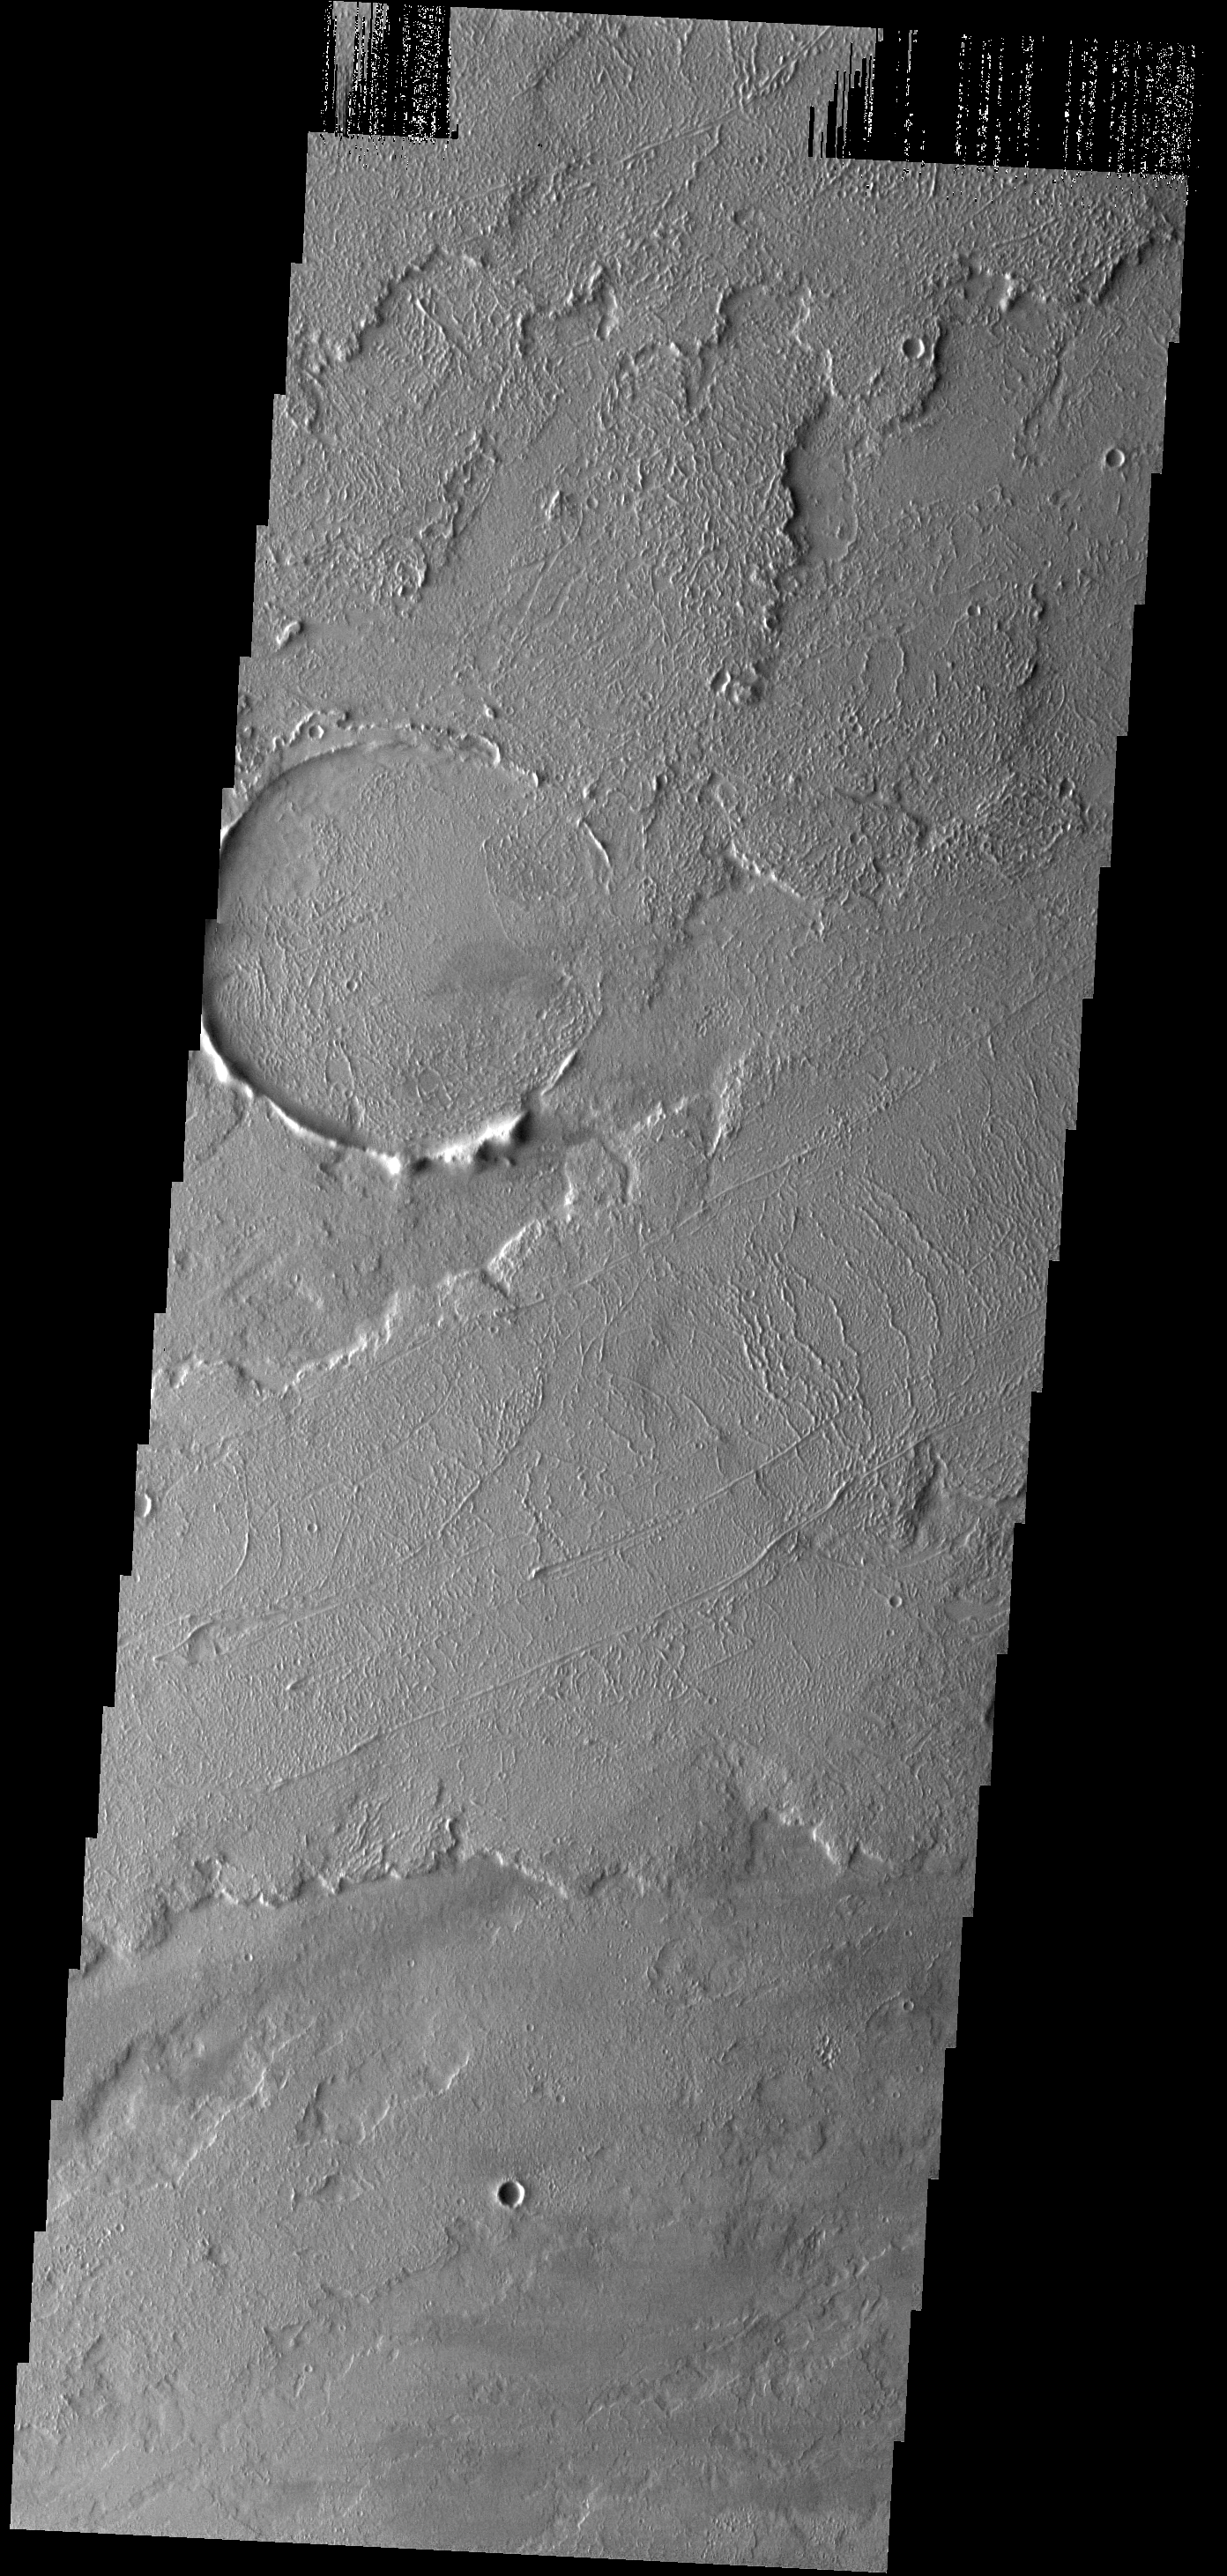

Lava Flows

These lava flows are located to the northeast of Tharsis Tholus.

Image information: VIS instrument. Latitude 17.1N, Longitude 271.5E. 18 meter/pixel resolution.

Please see the THEMIS Data Citation Note for details on crediting THEMIS images.

Note: this THEMIS visual image has not been radiometrically nor geometrically calibrated for this preliminary release. An empirical correction has been performed to remove instrumental effects. A linear shift has been applied in the cross-track and down-track direction to approximate spacecraft and planetary motion. Fully calibrated and geometrically projected images will be released through the Planetary Data System in accordance with Project policies at a later time.

NASA’s Jet Propulsion Laboratory manages the 2001 Mars Odyssey mission for NASA’s Office of Space Science, Washington, D.C. The Thermal Emission Imaging System (THEMIS) was developed by Arizona State University, Tempe, in collaboration with Raytheon Santa Barbara Remote Sensing. The THEMIS investigation is led by Dr. Philip Christensen at Arizona State University. Lockheed Martin Astronautics, Denver, is the prime contractor for the Odyssey project, and developed and built the orbiter. Mission operations are conducted jointly from Lockheed Martin and from JPL, a division of the California Institute of Technology in Pasadena.

Credit: NASA/JPL/ASU